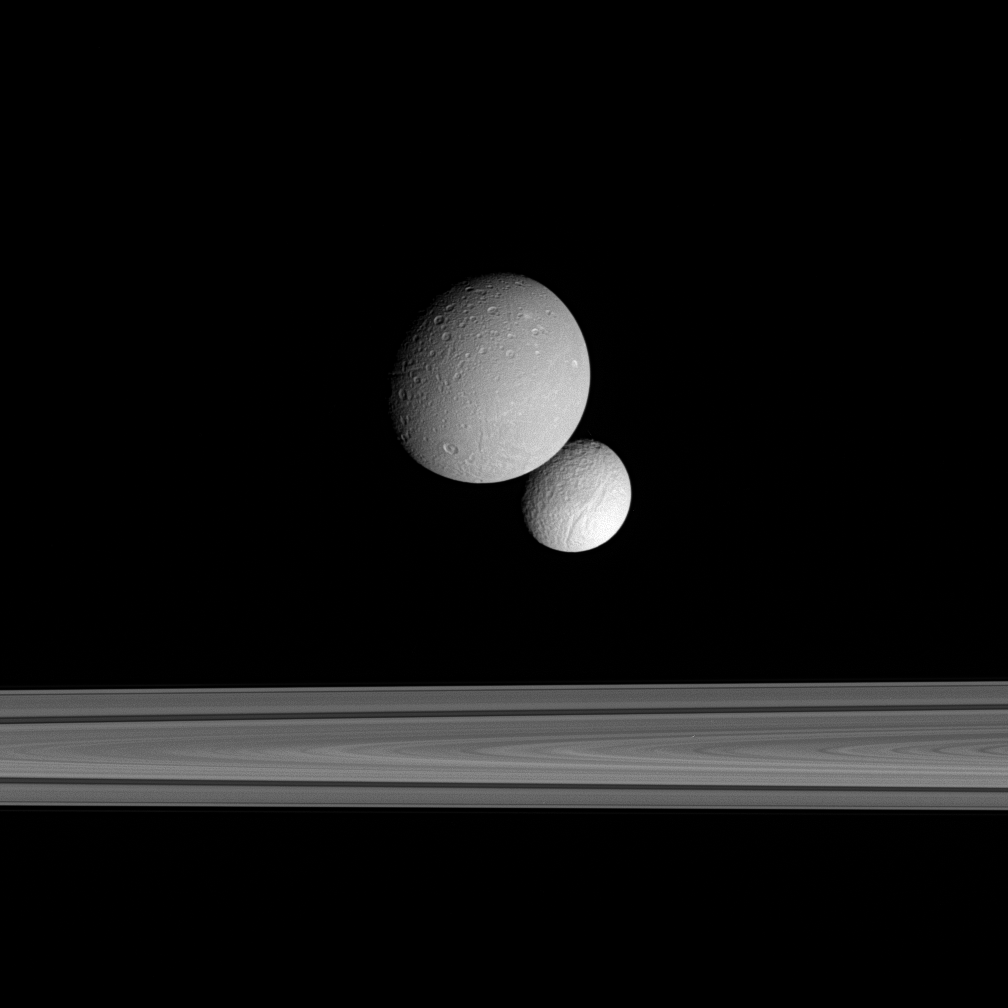

The Face-off

The moons Dione and Tethys face each other across the gulf of Saturn’s rings. Here, the Cassini spacecraft looks on the Saturn-facing hemisphere of Tethys below and the anti-Saturn side of Dione above. The dark groove in the rings is the Cassini Division.

Tethys is 1,071 kilometers (665 miles) across, while Dione is 1,126 kilometers (700 miles) across.

This image was taken in visible light with the Cassini spacecraft narrow-angle camera on Sept. 22, 2005, at a distance of approximately 860,000 kilometers (530,000 miles) from Dione. Tethys was on the far side of the rings, 1.5 million kilometers (900,000 miles) from Cassini. The image scale is 5 kilometers (3 miles) per pixel on Dione and 9 kilometers (6 miles) per pixel on Tethys.

The Cassini-Huygens mission is a cooperative project of NASA, the European Space Agency and the Italian Space Agency. The Jet Propulsion Laboratory, a division of the California Institute of Technology in Pasadena, manages the mission for NASA’s Science Mission Directorate, Washington, D.C. The Cassini orbiter and its two onboard cameras were designed, developed and assembled at JPL. The imaging operations center is based at the Space Science Institute in Boulder, Colo.

Credit: NASA/JPL/Space Science Institute